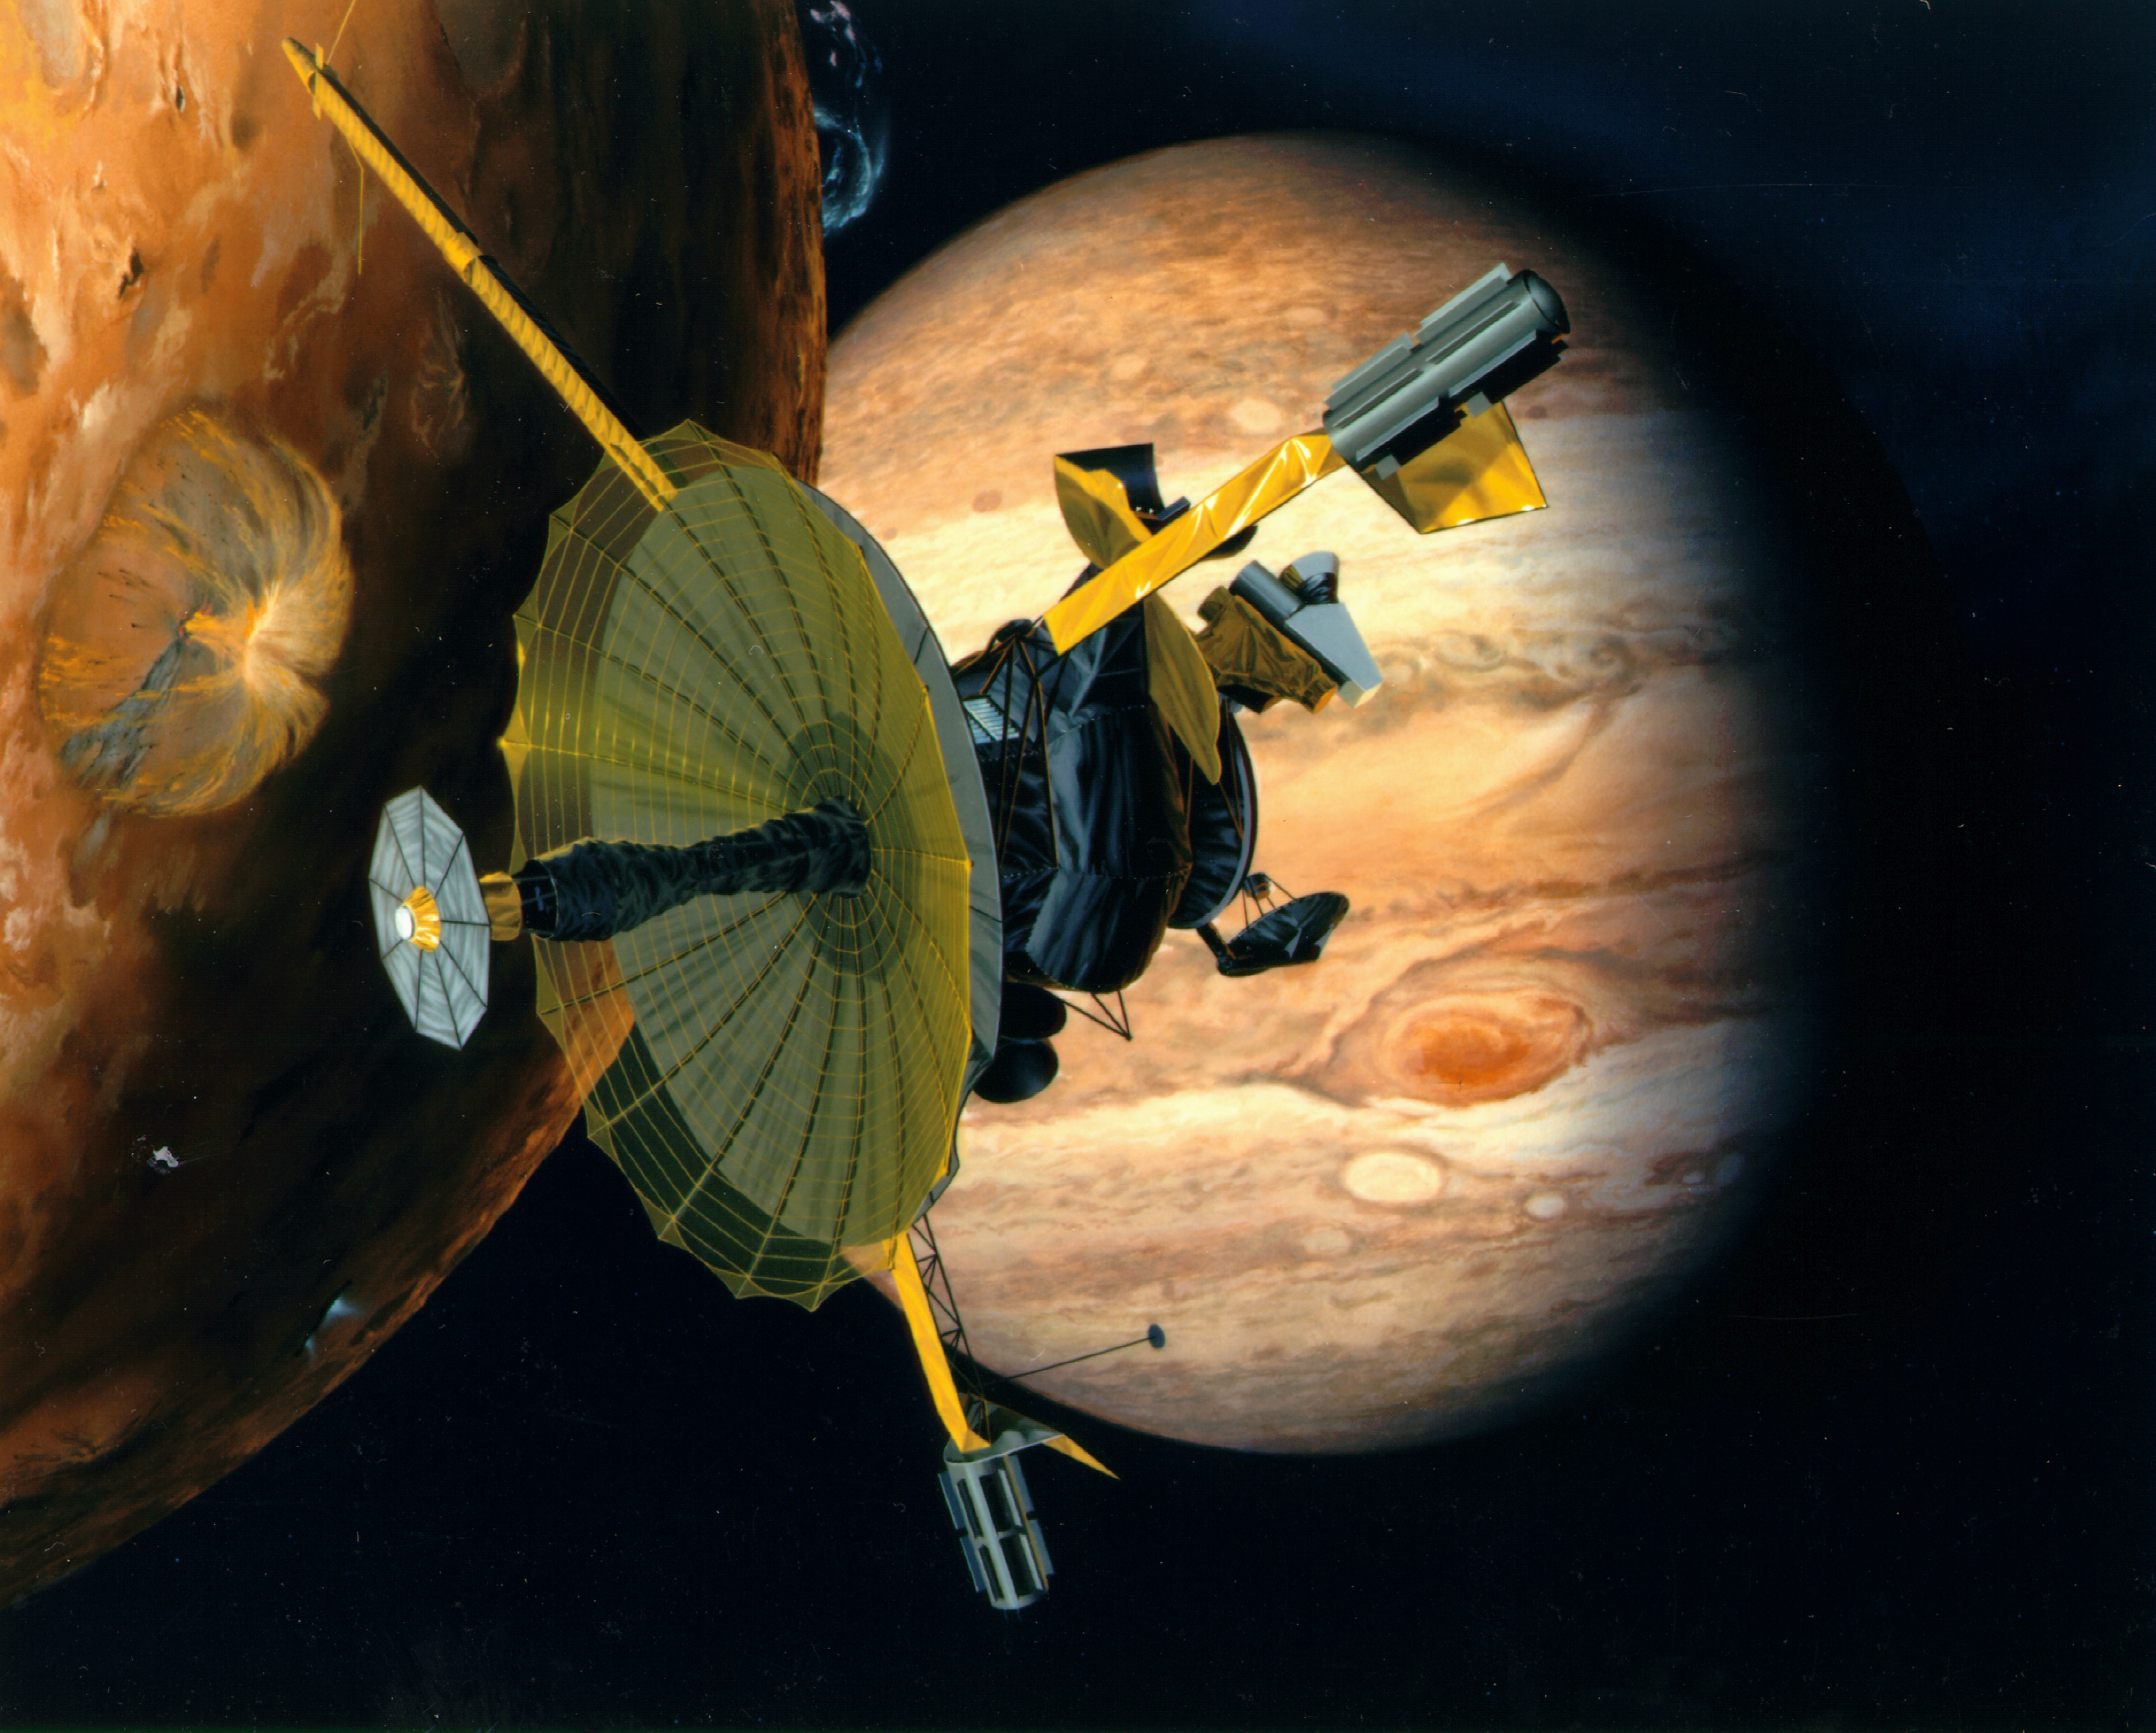

Galileo Over Io (Artist’s Concept)

Artist’s rendering of NASA’s Galileo spacecraft flying past Jupiter’s moon Io. Galileo made multiple close approaches to the volcanically active moon during its time at Jupiter, including a first pass in Dec. 1995, during its arrival in the Jupiter system.

Credit: NASA